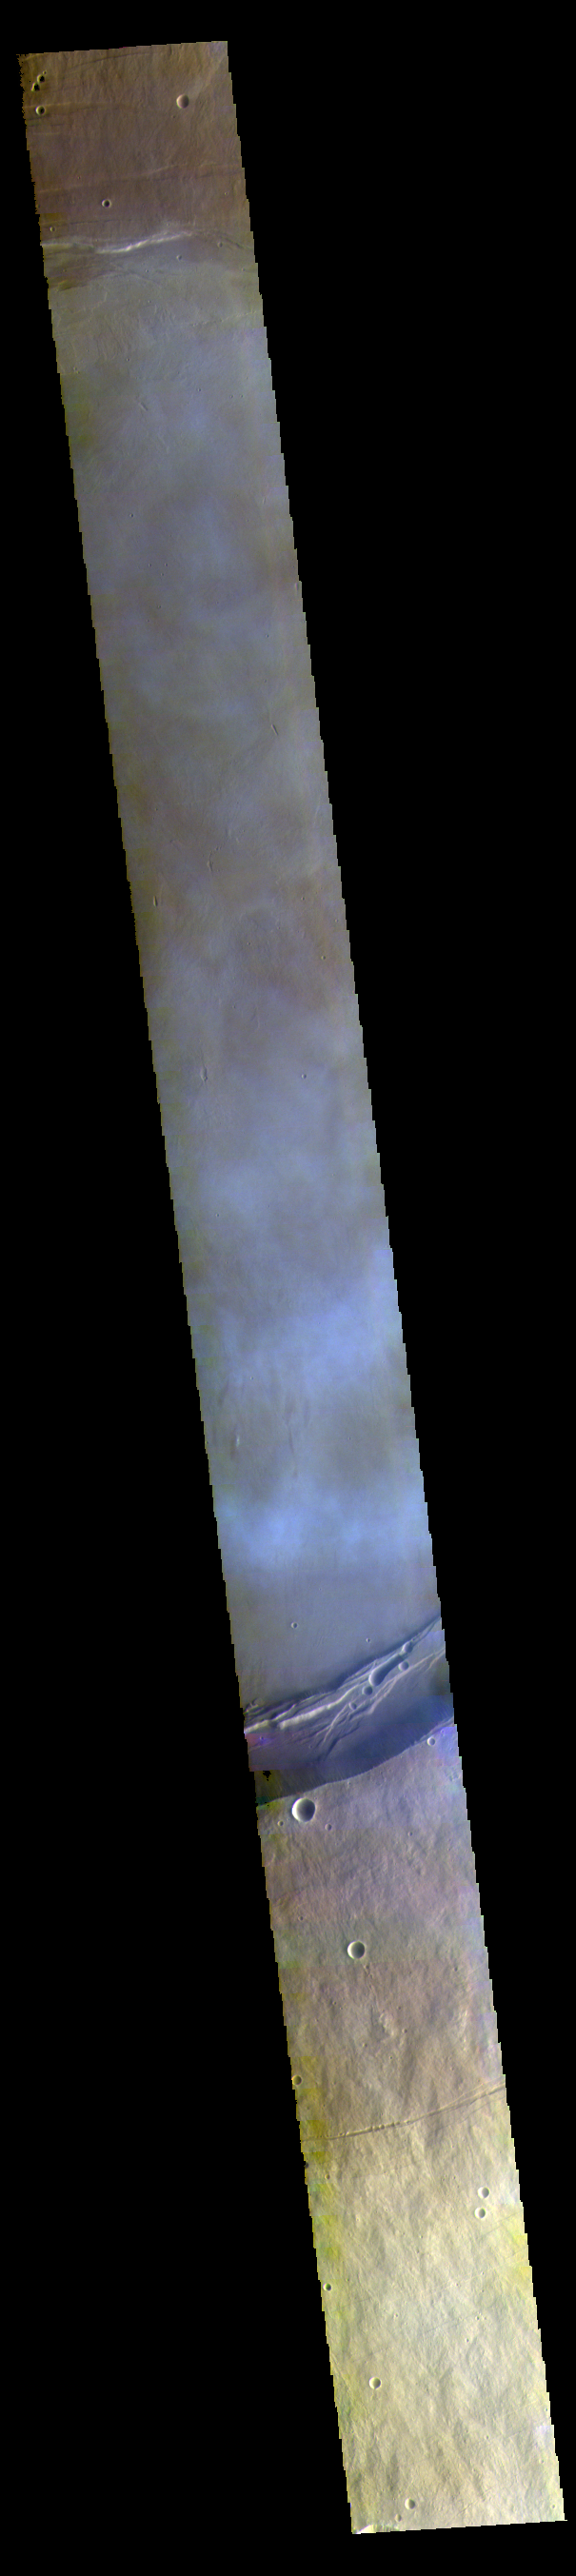

Arsia Mons False Color

This false color image shows part of the summit caldera of Arsia Mons. The mottled bluish tones are from clouds.

Credit: NASA/JPL-Caltech/ASU